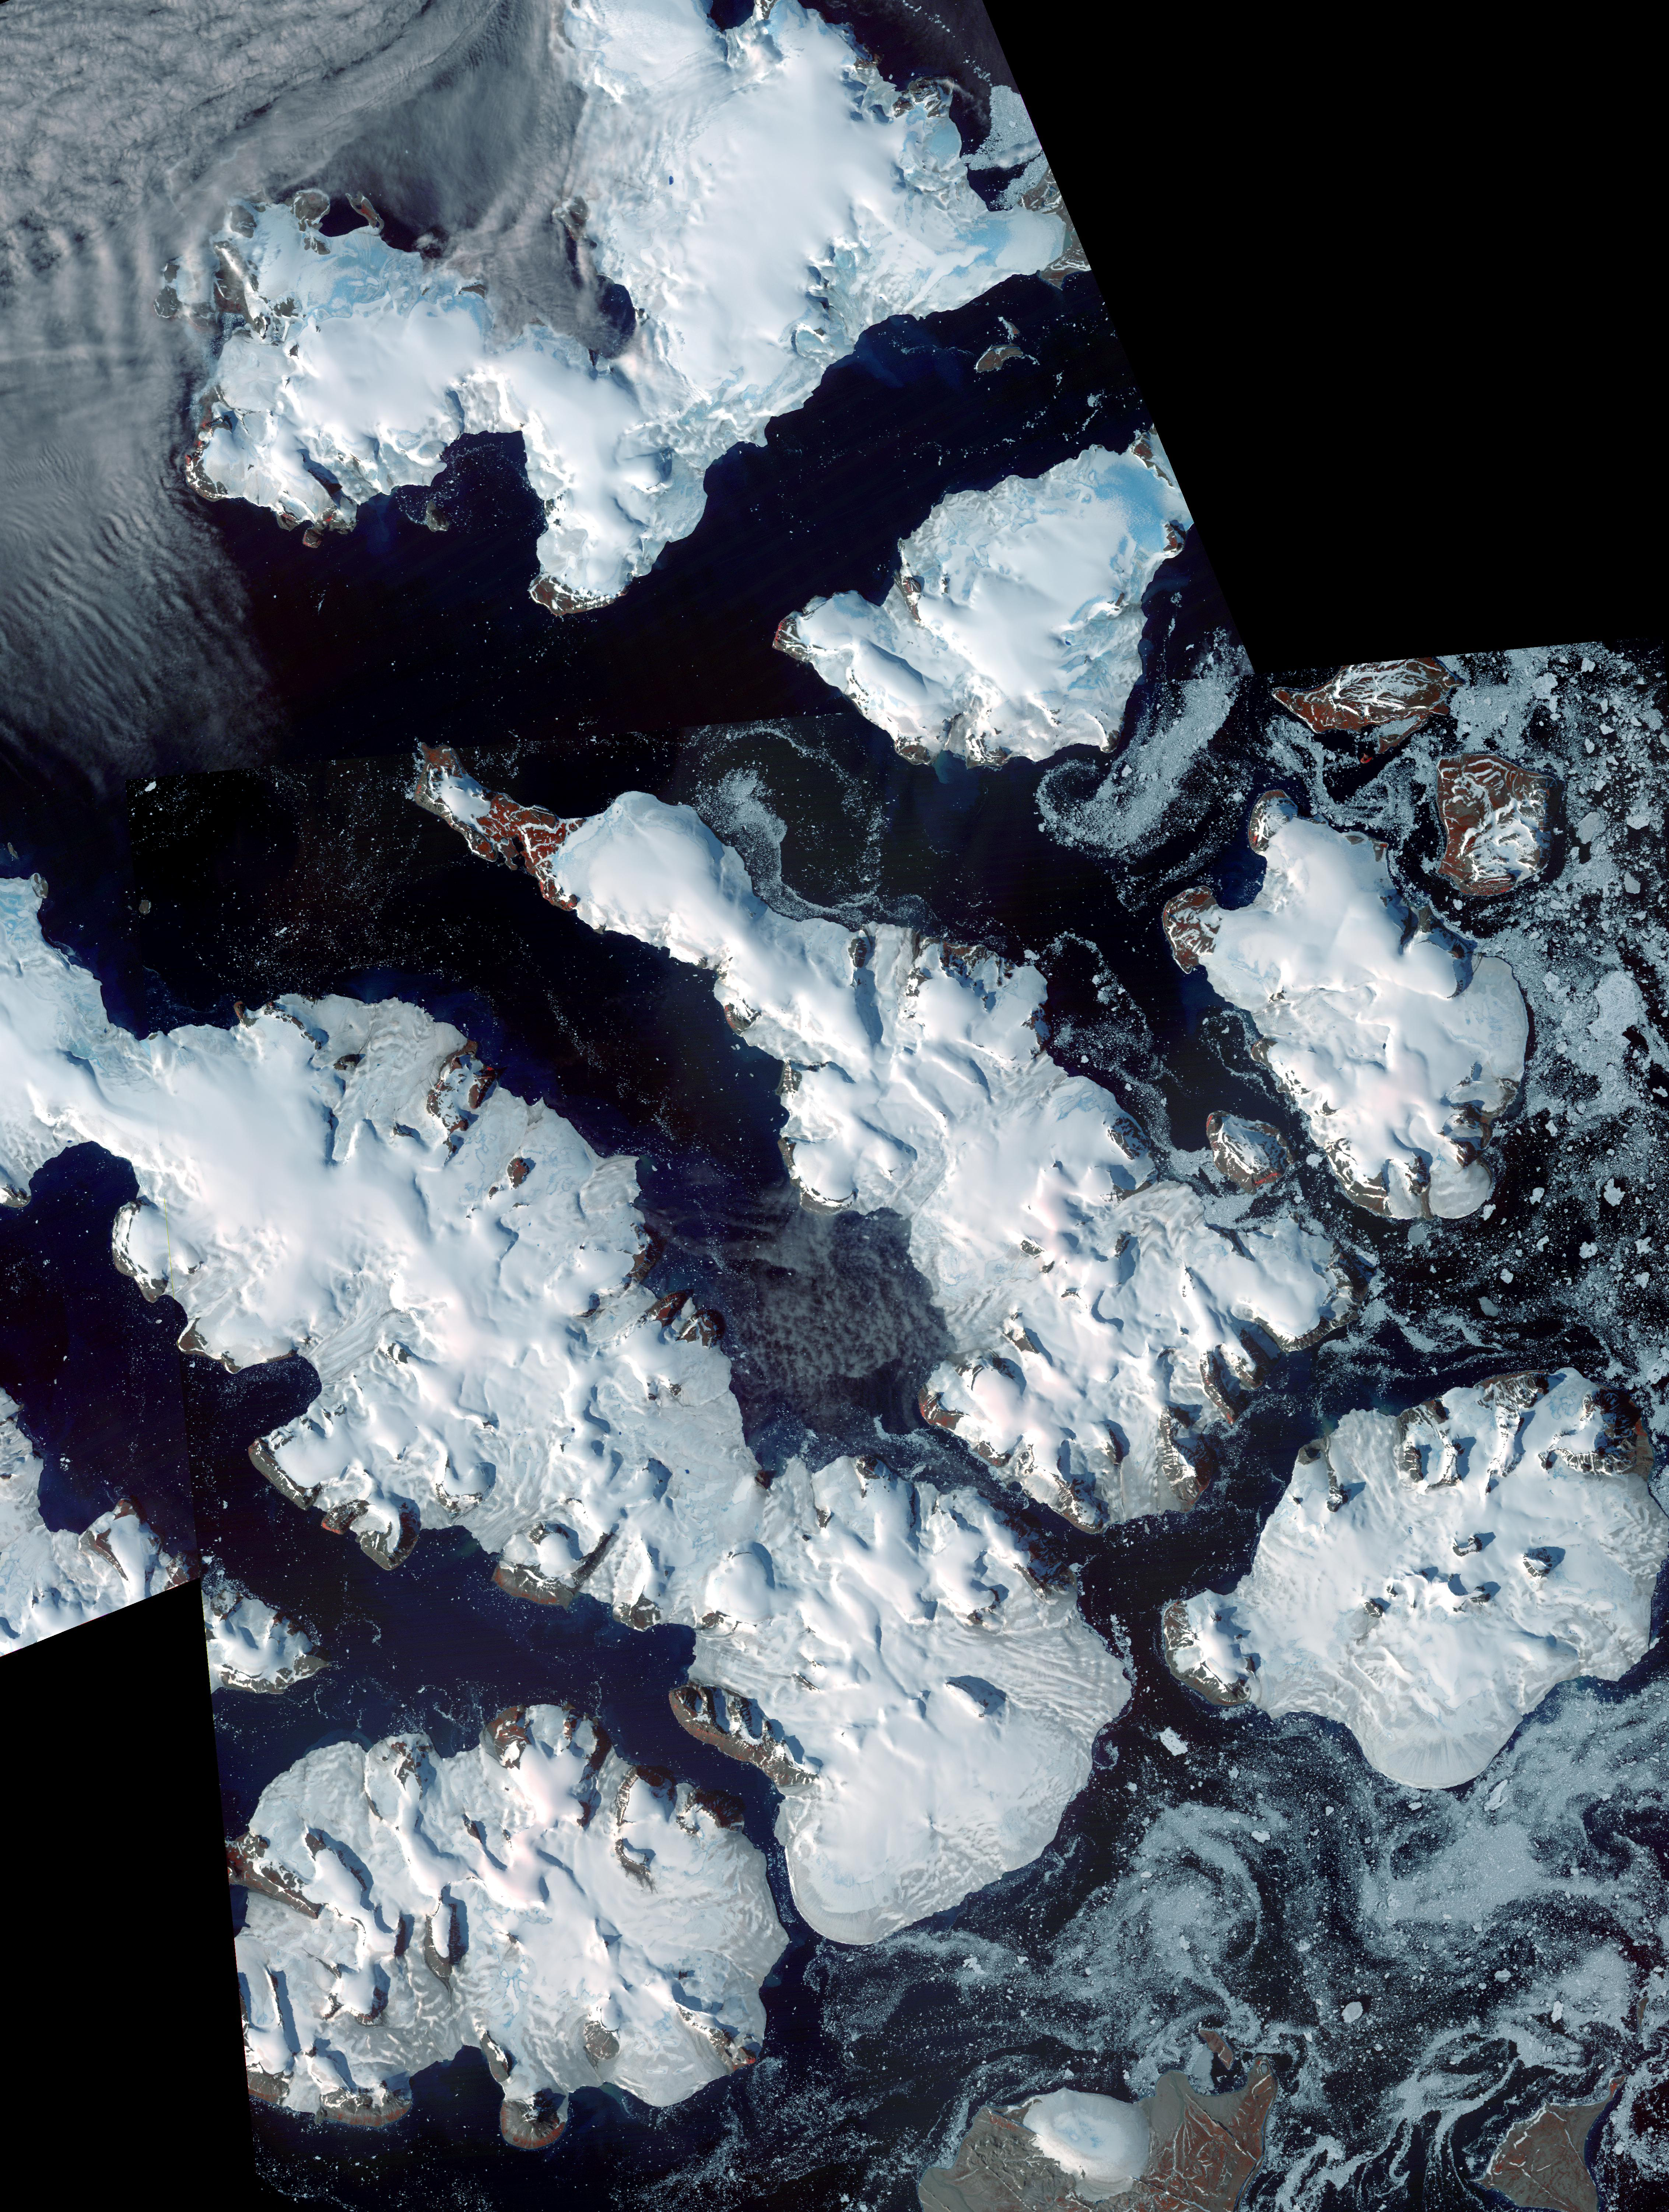

Franz Josef Land, Russia

Franz Josef Land is an archipelago in the far north of Russia. It consists of 191 islands covering an area of about 200 by 325 km, and has no native inhabitants. Discovered in the mid-19th century, the archipelago has a population of about 1200, and is part of the Russian Arctic National Park. The ASTER images show the islands of Salisbury, Luigi, Champ, Ziegler; the images were acquired August 16 and 19, 2011, cover an area of 68 x 90 km, and are located at 81 degrees north latitude, 56.6 degrees east longitude.

With its 14 spectral bands from the visible to the thermal infrared wavelength region and its high spatial resolution of 15 to 90 meters (about 50 to 300 feet), ASTER images Earth to map and monitor the changing surface of our planet. ASTER is one of five Earth-observing instruments launched Dec. 18, 1999, on Terra. The instrument was built by Japan’s Ministry of Economy, Trade and Industry. A joint U.S./Japan science team is responsible for validation and calibration of the instrument and data products.

The broad spectral coverage and high spectral resolution of ASTER provides scientists in numerous disciplines with critical information for surface mapping and monitoring of dynamic conditions and temporal change. Example applications are: monitoring glacial advances and retreats; monitoring potentially active volcanoes; identifying crop stress; determining cloud morphology and physical properties; wetlands evaluation; thermal pollution monitoring; coral reef degradation; surface temperature mapping of soils and geology; and measuring surface heat balance.

The U.S. science team is located at NASA’s Jet Propulsion Laboratory, Pasadena, Calif. The Terra mission is part of NASA’s Science Mission Directorate, Washington, D.C.

Credit: NASA/GSFC/METI/ERSDAC/JAROS, and U.S./Japan ASTER Science Team